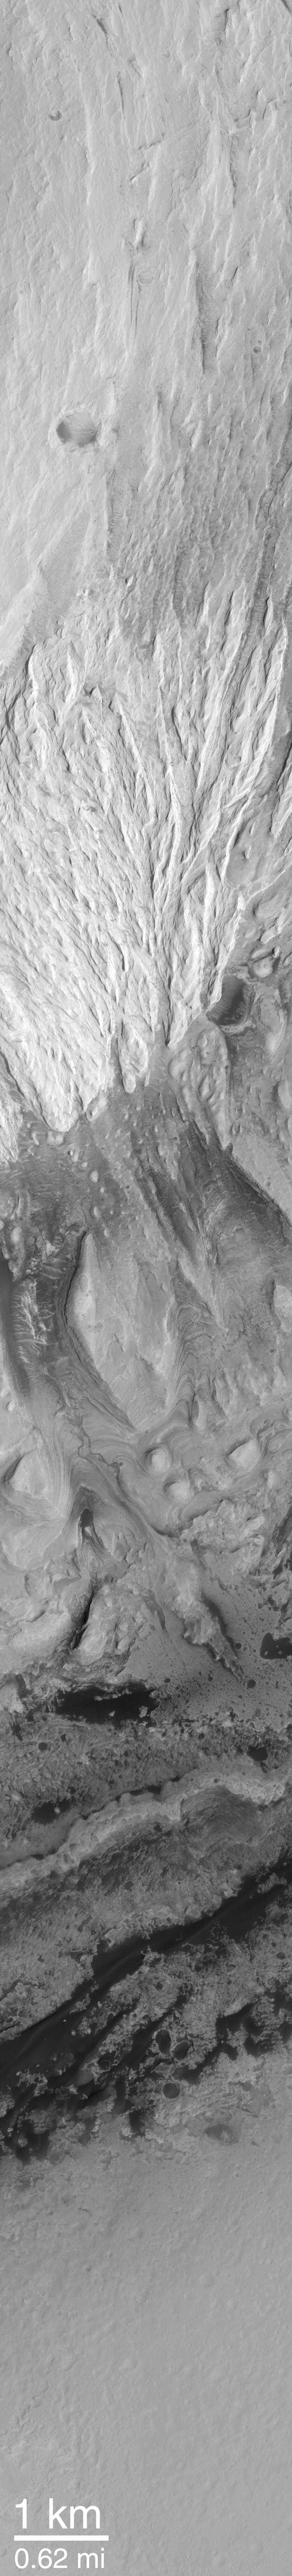

Sediment History Preserved in Gale Crater Central Mound

Some exposures of layered material interpreted to be sedimentary rock on Mars are quite thick and reveal a complex history of change. Gale Crater, a basin 172 km (107 mi) in diameter located at 5.4°S, 222.2°W, contains a large central mound of layered rock that, in places, is more than 2.3 km (1.4 mi) thick. The pictures shown here illustrate some of the variety of features that occur in the layered mound, and show that there is evidence for a history that included a hiatus in the deposition of new material, erosion and impact cratering of the material, followed by new deposition on top of the eroded surface.

Picture A shows an oblique view–looking toward the southeast–of Gale Crater and its central mound that was generated by combining Mars Orbiter Camera (MOC) wide angle images with Mars Orbiter Laser Altimeter (MOLA) elevation data from the Mars Global Surveyor (MGS) spacecraft. The white box indicates the location of MOC narrow angle image M03-01521, which was used by MOC scientists to begin the process of deciphering the history recorded in the layers that make up the large central mound. This mound is thought to be a remnant of a once larger deposit that probably filled much or all of Gale Crater and perhaps extended onto the surrounding terrain.

Picture B shows a view of Gale Crater looking straight-down from MGS’s ~370 km-high (~230 mi-high) orbit. In this mosaic of MOC wide angle images, north is up, sunlight illuminates the scene from the upper left, and the location of the high resolution view, M03-01521, is again indicated by a white box. Other MOC high resolution views, such as M00-01602, show that the dark material surrounding the mound on the crater floor consists mainly of sand dunes. The high resolution view, MOC image M03-01521, was used to examine the details of layered rock exposed in the Gale Crater central mound. It is shown here with north toward the lower left (so it is oriented roughly the same as is seen in (A)) and illuminated by sunlight from the lower right. Dark sand dunes can be seen near the contact between the crater floor and the mound.

Picture C is an interpreted cross-section through the part of the Gale Crater mound that is visible in MOC image M03-01521. The lower part of Picture C is the image, M03-01521, with each different rock unit (some have many, thin layers, others have few layers, others erode differently or have different brightness, etc.) shown by a different color. The cross section uses the MOLA topographic profile that was acquired by MGS at the same time as the MOC image. The MOLA data give elevations for the area between the two straight black lines running lengthwise across the MOC image. Where the MOLA profile intersects the contact between each colored unit, the position of this unit in the cross section can be inferred. These data and the observations presented in PIA02844 and PIA02845 show that the Gale Crater mound preserves a complex history that includes the formation of many layers in the lower part of the mound, a period of erosion and cratering on these lower layered units, then deposition on top of these materials by younger, brighter, and not-layered (i.e., massive) units.

Credit: NASA/JPL/MSSS